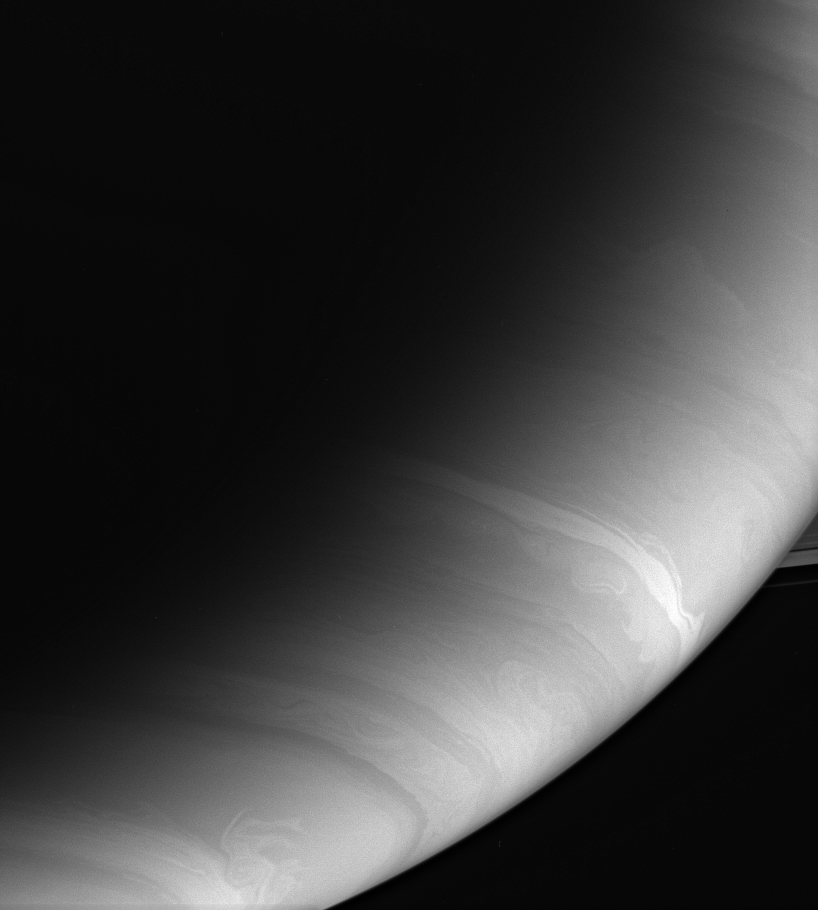

World of Swirl

The clouds of Saturn swirl, billow and merge. These bands are layered into stratified cloud decks consisting of droplets of ammonia, ammonium hydrosulfide and water set aloft in a sea of hydrogen and helium.

The image was taken with the Cassini spacecraft wide-angle camera using a spectral filter sensitive to wavelengths of infrared light centered at 728 nanometers. Cassini’s specialized camera filters allow unparalleled views of Saturn’s raging, banded atmosphere.

Cassini obtained the image on Dec. 1, 2006 at a distance of approximately 856,000 kilometers (532,000 miles) from Saturn. Image scale is 48 kilometers (30 miles) per pixel.

The Cassini-Huygens mission is a cooperative project of NASA, the European Space Agency and the Italian Space Agency. The Jet Propulsion Laboratory, a division of the California Institute of Technology in Pasadena, manages the mission for NASA’s Science Mission Directorate, Washington, D.C. The Cassini orbiter and its two onboard cameras were designed, developed and assembled at JPL. The imaging operations center is based at the Space Science Institute in Boulder, Colo.

Credit: NASA/JPL/Space Science Institute